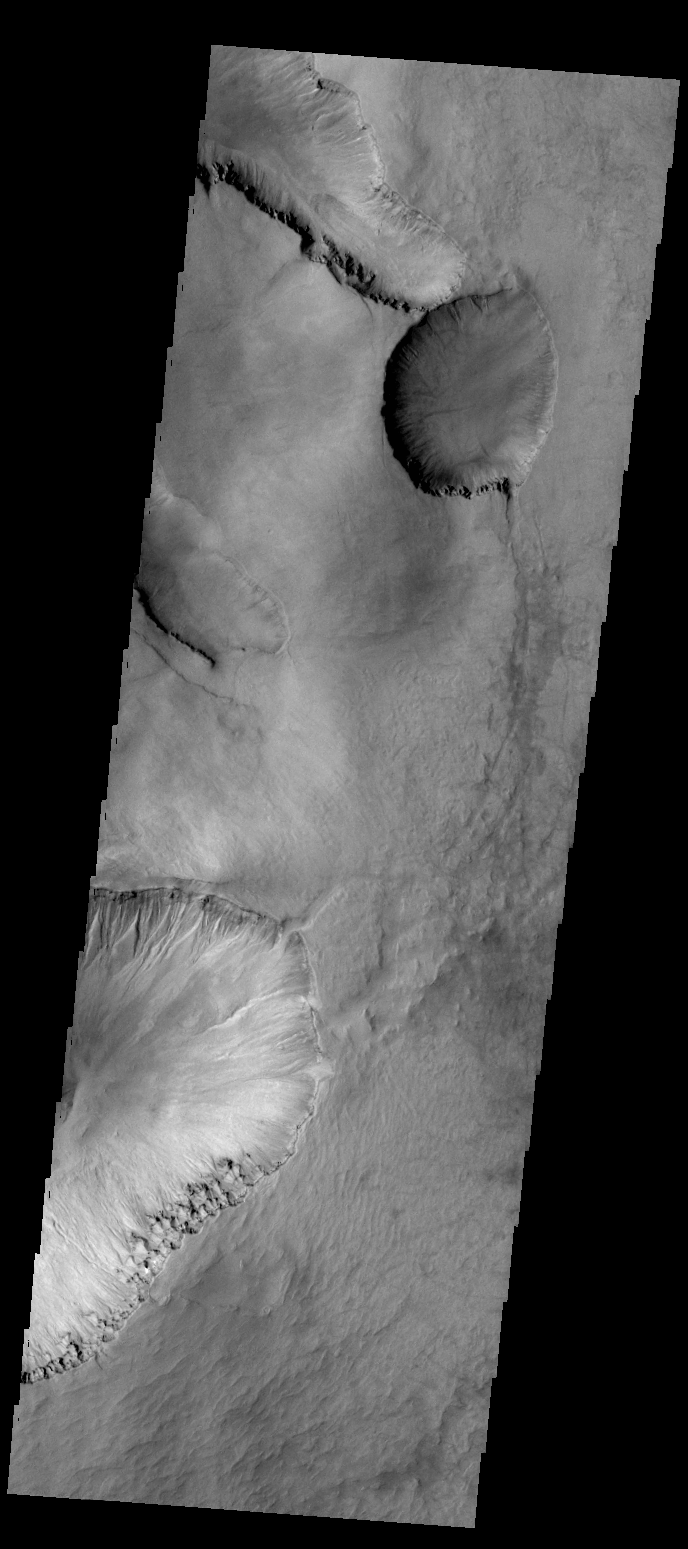

Asimov Crater

The depressions in this VIS image are located in the material that fills Asimov Crater.

Credit: NASA/JPL-Caltech/ASU